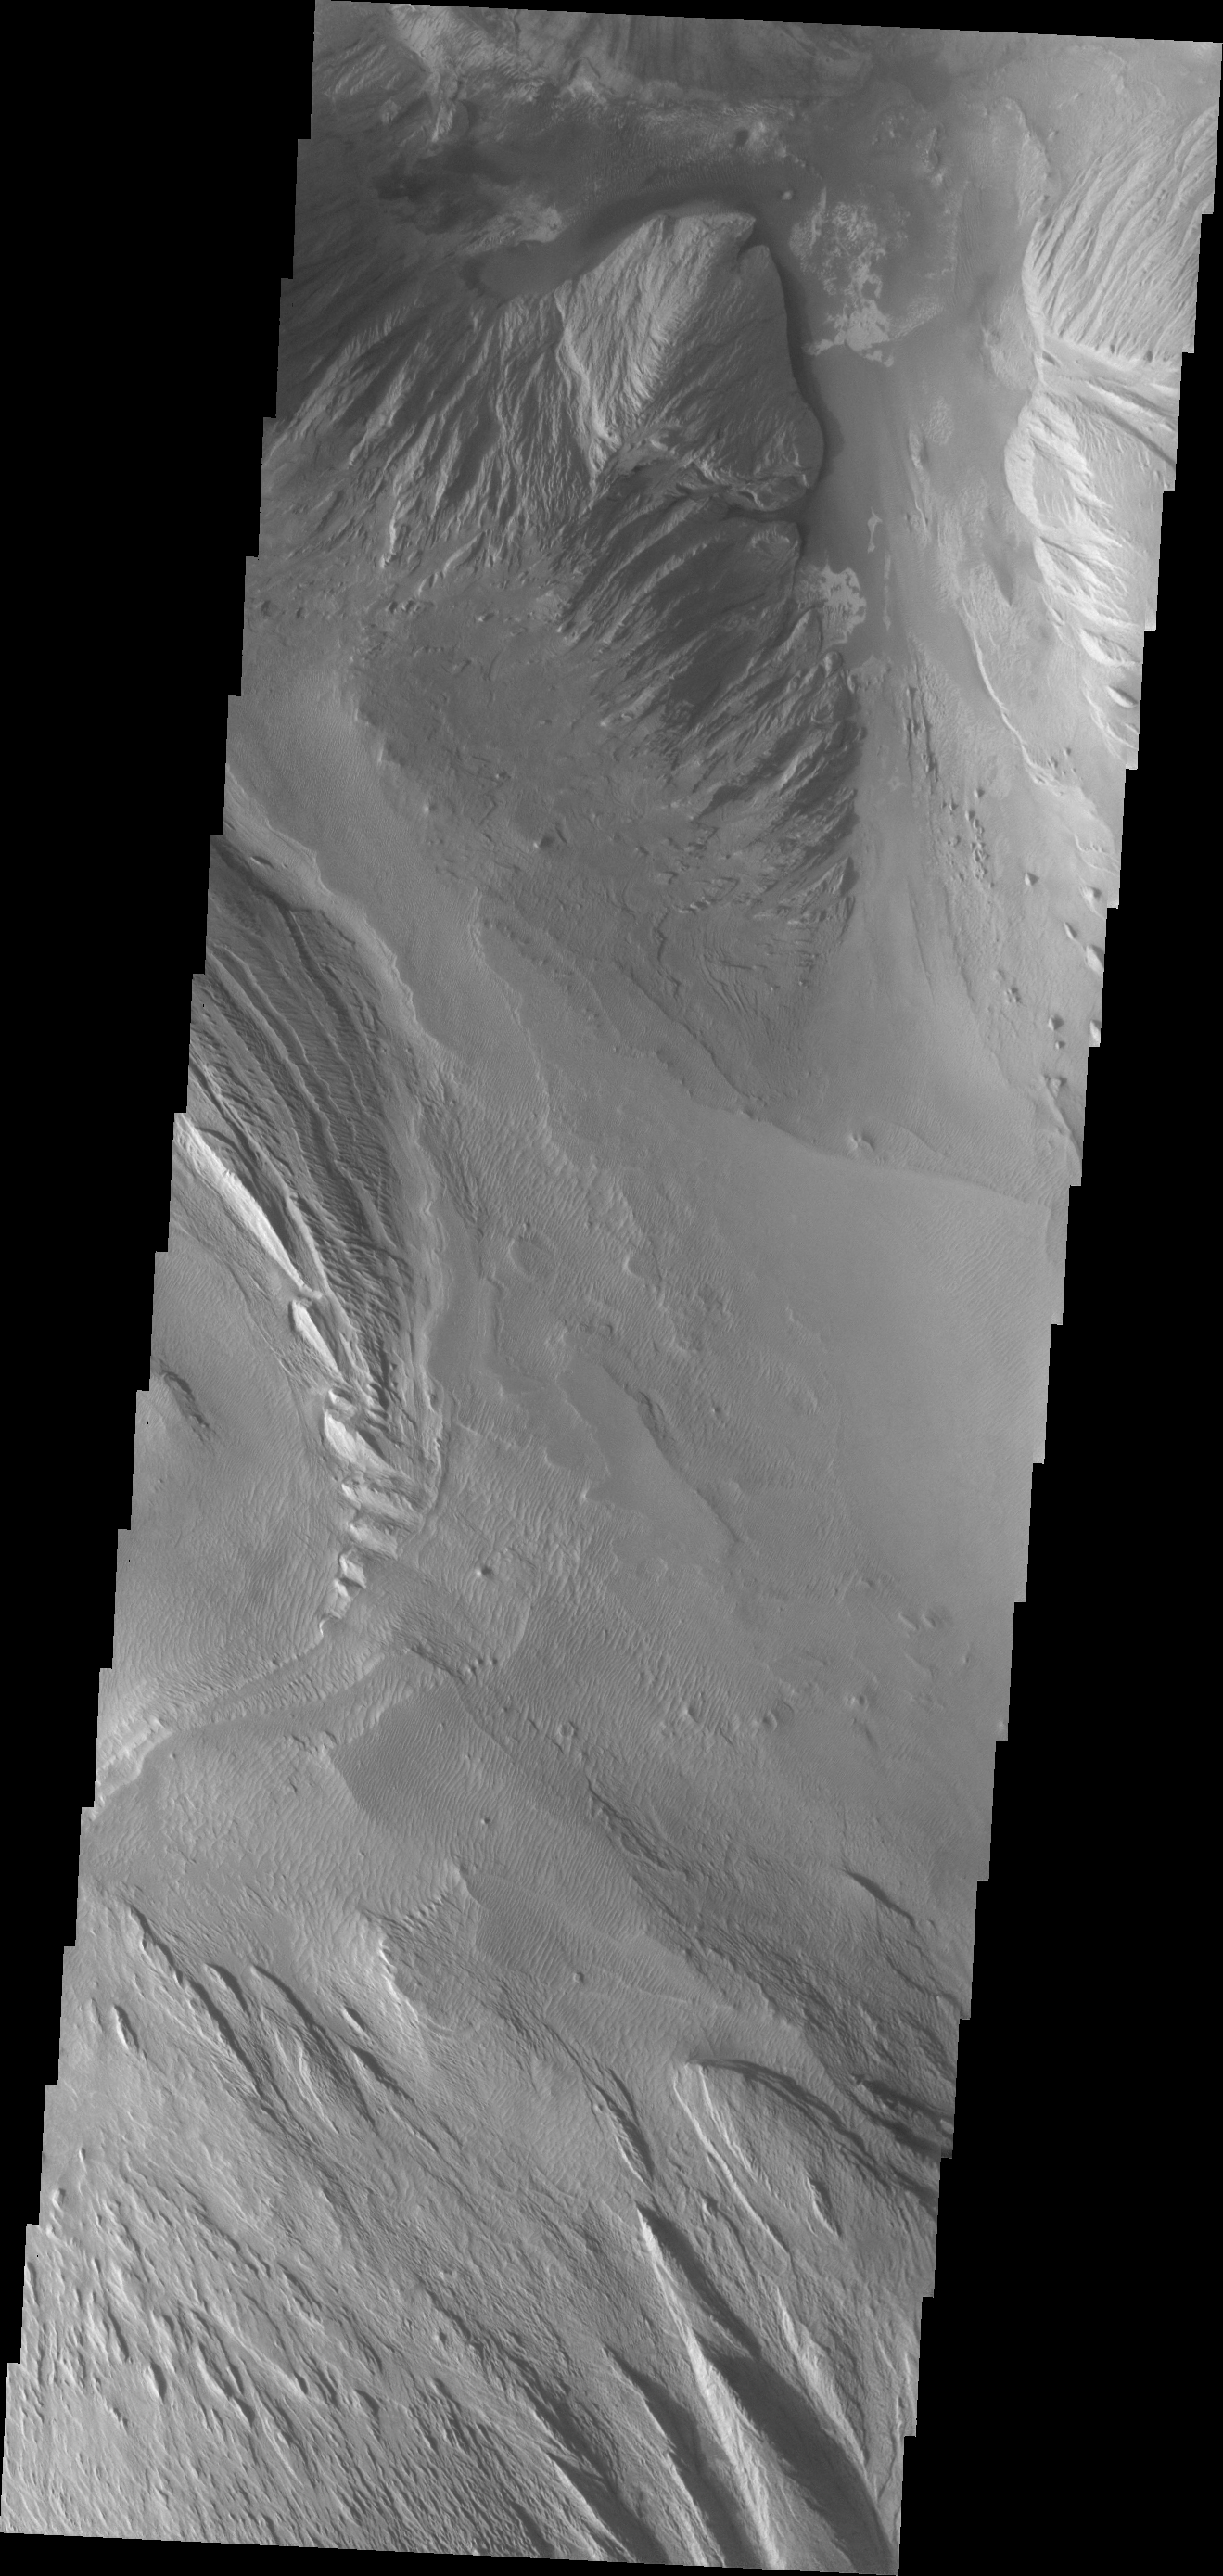

Ophir Chasma

The major Martian dust storm of 2007 filled the sky with dust and produced conditions that prevented the THEMIS VIS camera from being able to image the surface. With no new images being acquired, we’ve dug into the archive to highlight some interesting areas on Mars. The this week’s region is Valles Marineris. This image of Ophir Chasma shows a complex layered deposit with extensive erosion by wind and perhaps some erosion by water.

Image information: VIS instrument. Latitude -4.0N, Longitude 287.2E. 18 meter/pixel resolution.

Please see the THEMIS Data Citation Note for details on crediting THEMIS images.

Note: this THEMIS visual image has not been radiometrically nor geometrically calibrated for this preliminary release. An empirical correction has been performed to remove instrumental effects. A linear shift has been applied in the cross-track and down-track direction to approximate spacecraft and planetary motion. Fully calibrated and geometrically projected images will be released through the Planetary Data System in accordance with Project policies at a later time.

NASA’s Jet Propulsion Laboratory manages the 2001 Mars Odyssey mission for NASA’s Office of Space Science, Washington, D.C. The Thermal Emission Imaging System (THEMIS) was developed by Arizona State University, Tempe, in collaboration with Raytheon Santa Barbara Remote Sensing. The THEMIS investigation is led by Dr. Philip Christensen at Arizona State University. Lockheed Martin Astronautics, Denver, is the prime contractor for the Odyssey project, and developed and built the orbiter. Mission operations are conducted jointly from Lockheed Martin and from JPL, a division of the California Institute of Technology in Pasadena.

Credit: NASA/JPL/ASU